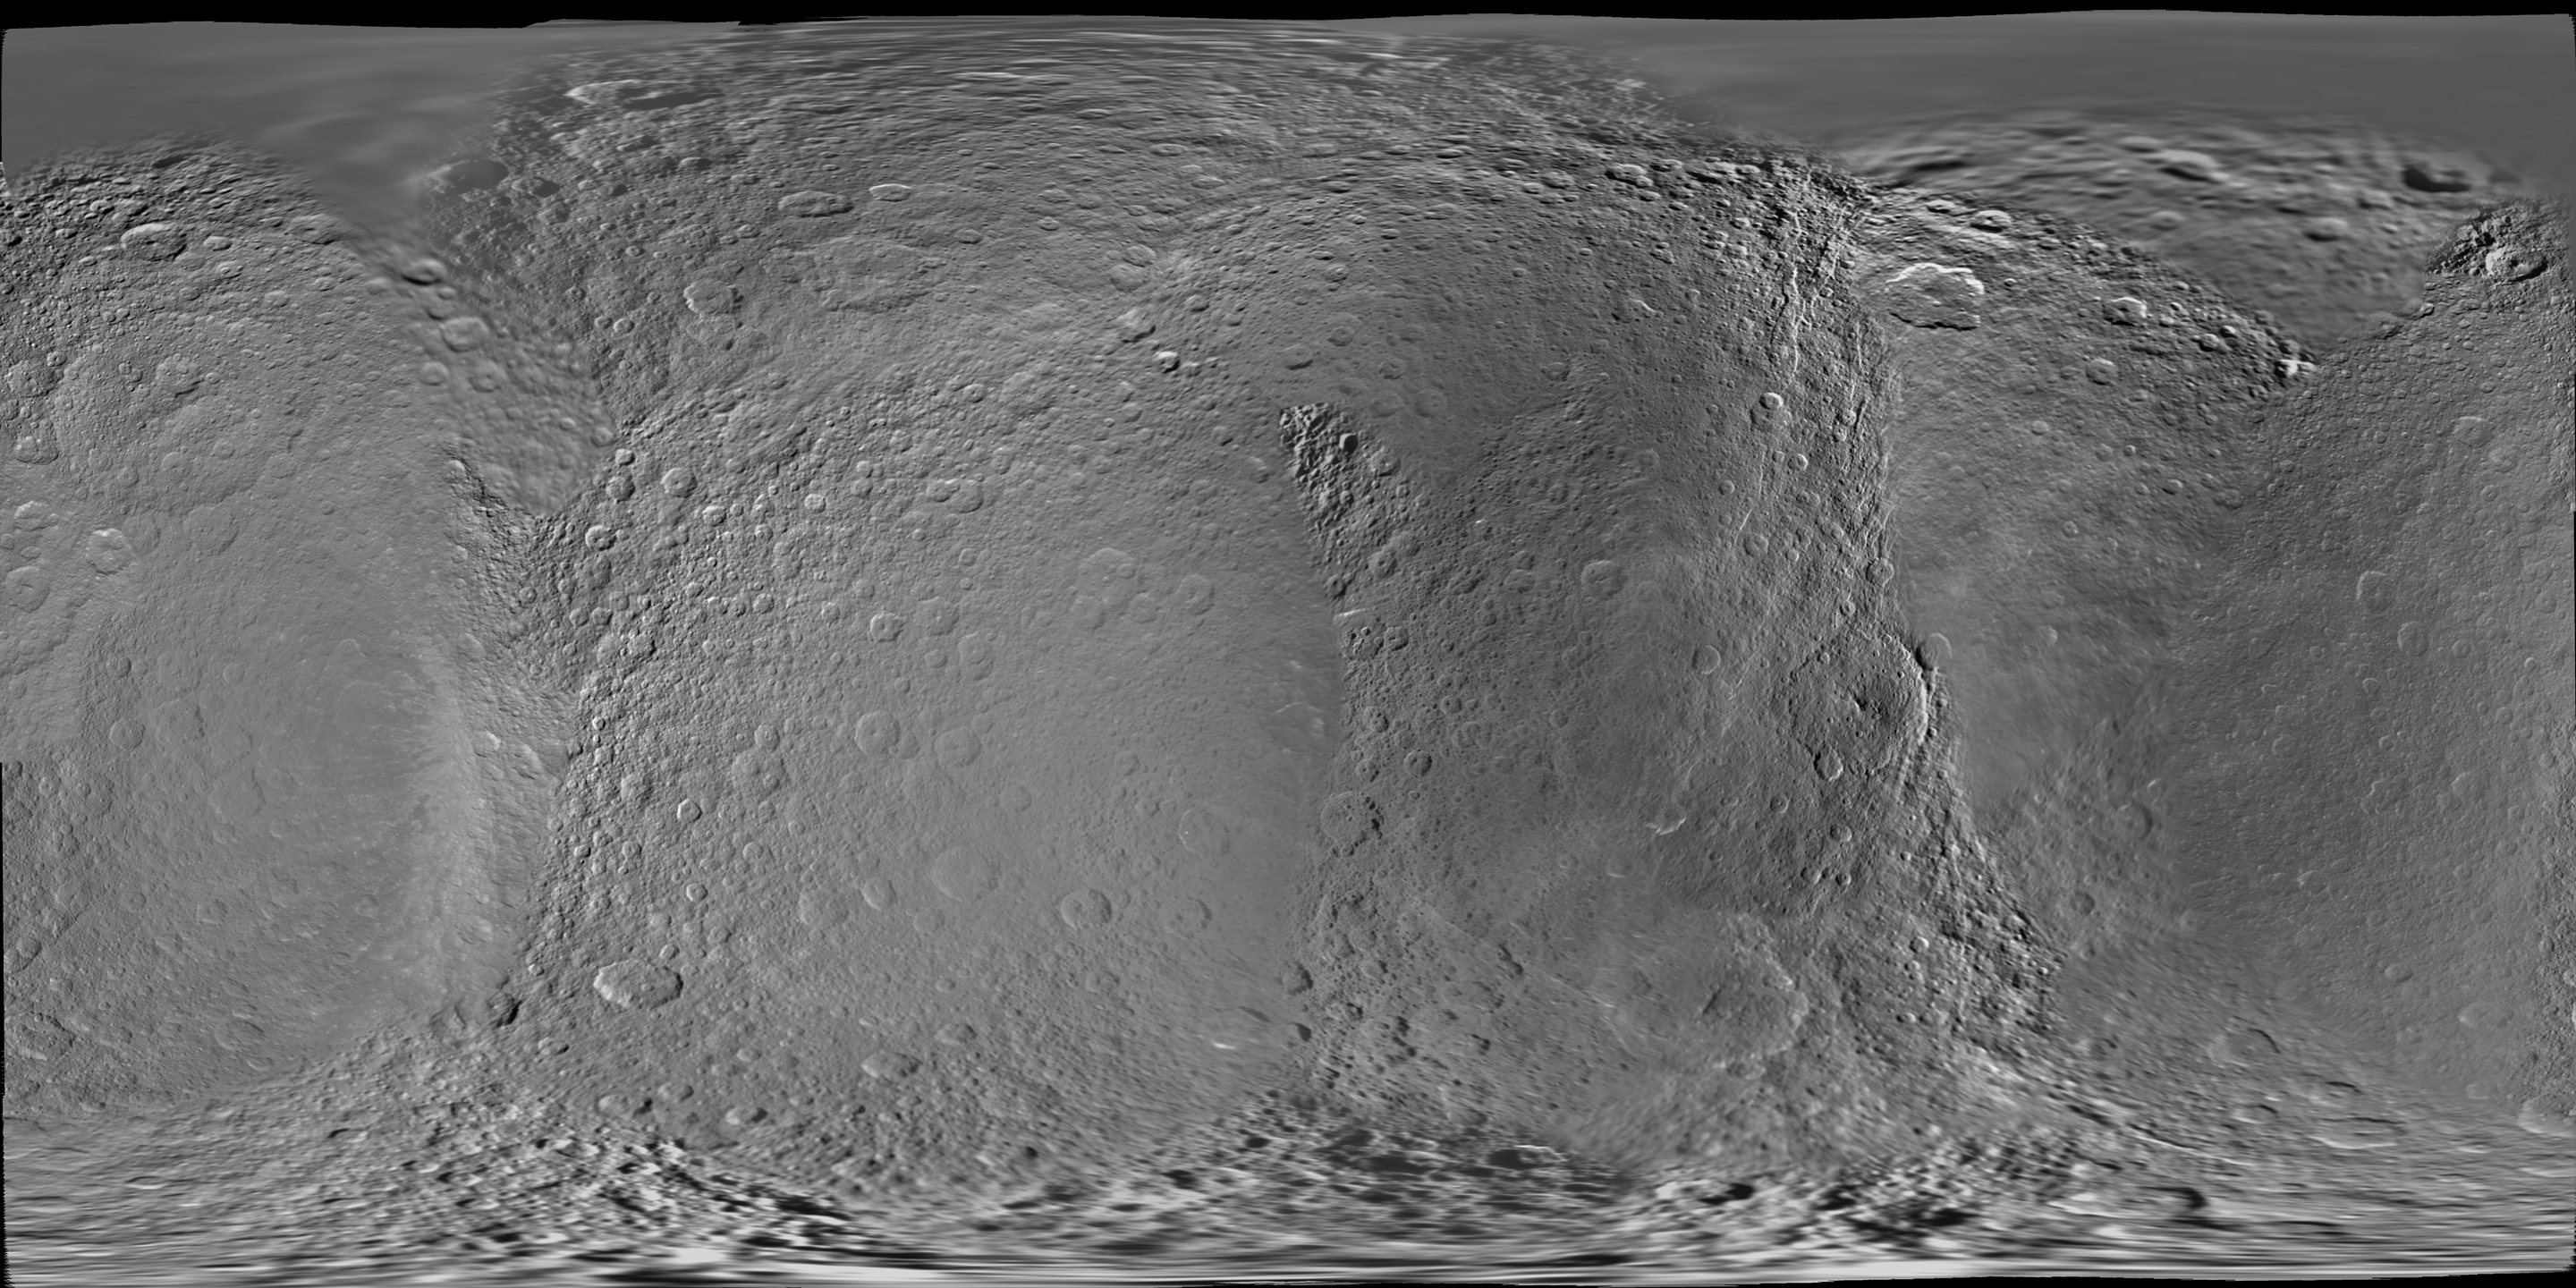

Map of Rhea – February 2010

This global digital map of Rhea was created using data taken during Cassini and Voyager spacecraft flybys.

The map is an equidistant projection and has a scale of 417 meters (1,400 feet) per pixel in the full size version. The mean radius of Rhea used for projection of this map is 764.1 kilometers (474.8 miles).

This map is an update to the version released in December 2006. See PIA08343. This map is the first of Rhea to be created using mostly only Cassini images. Six Voyager images fill gaps in Cassini’s coverage of the north pole.

The Cassini-Huygens mission is a cooperative project of NASA, the European Space Agency and the Italian Space Agency. The Jet Propulsion Laboratory, a division of the California Institute of Technology in Pasadena, manages the mission for NASA’s Science Mission Directorate, Washington, D.C. The Cassini orbiter and its two onboard cameras were designed, developed and assembled at JPL. The imaging operations center is based at the Space Science Institute in Boulder, Colo.

Credit: NASA/JPL/Space Science Institute